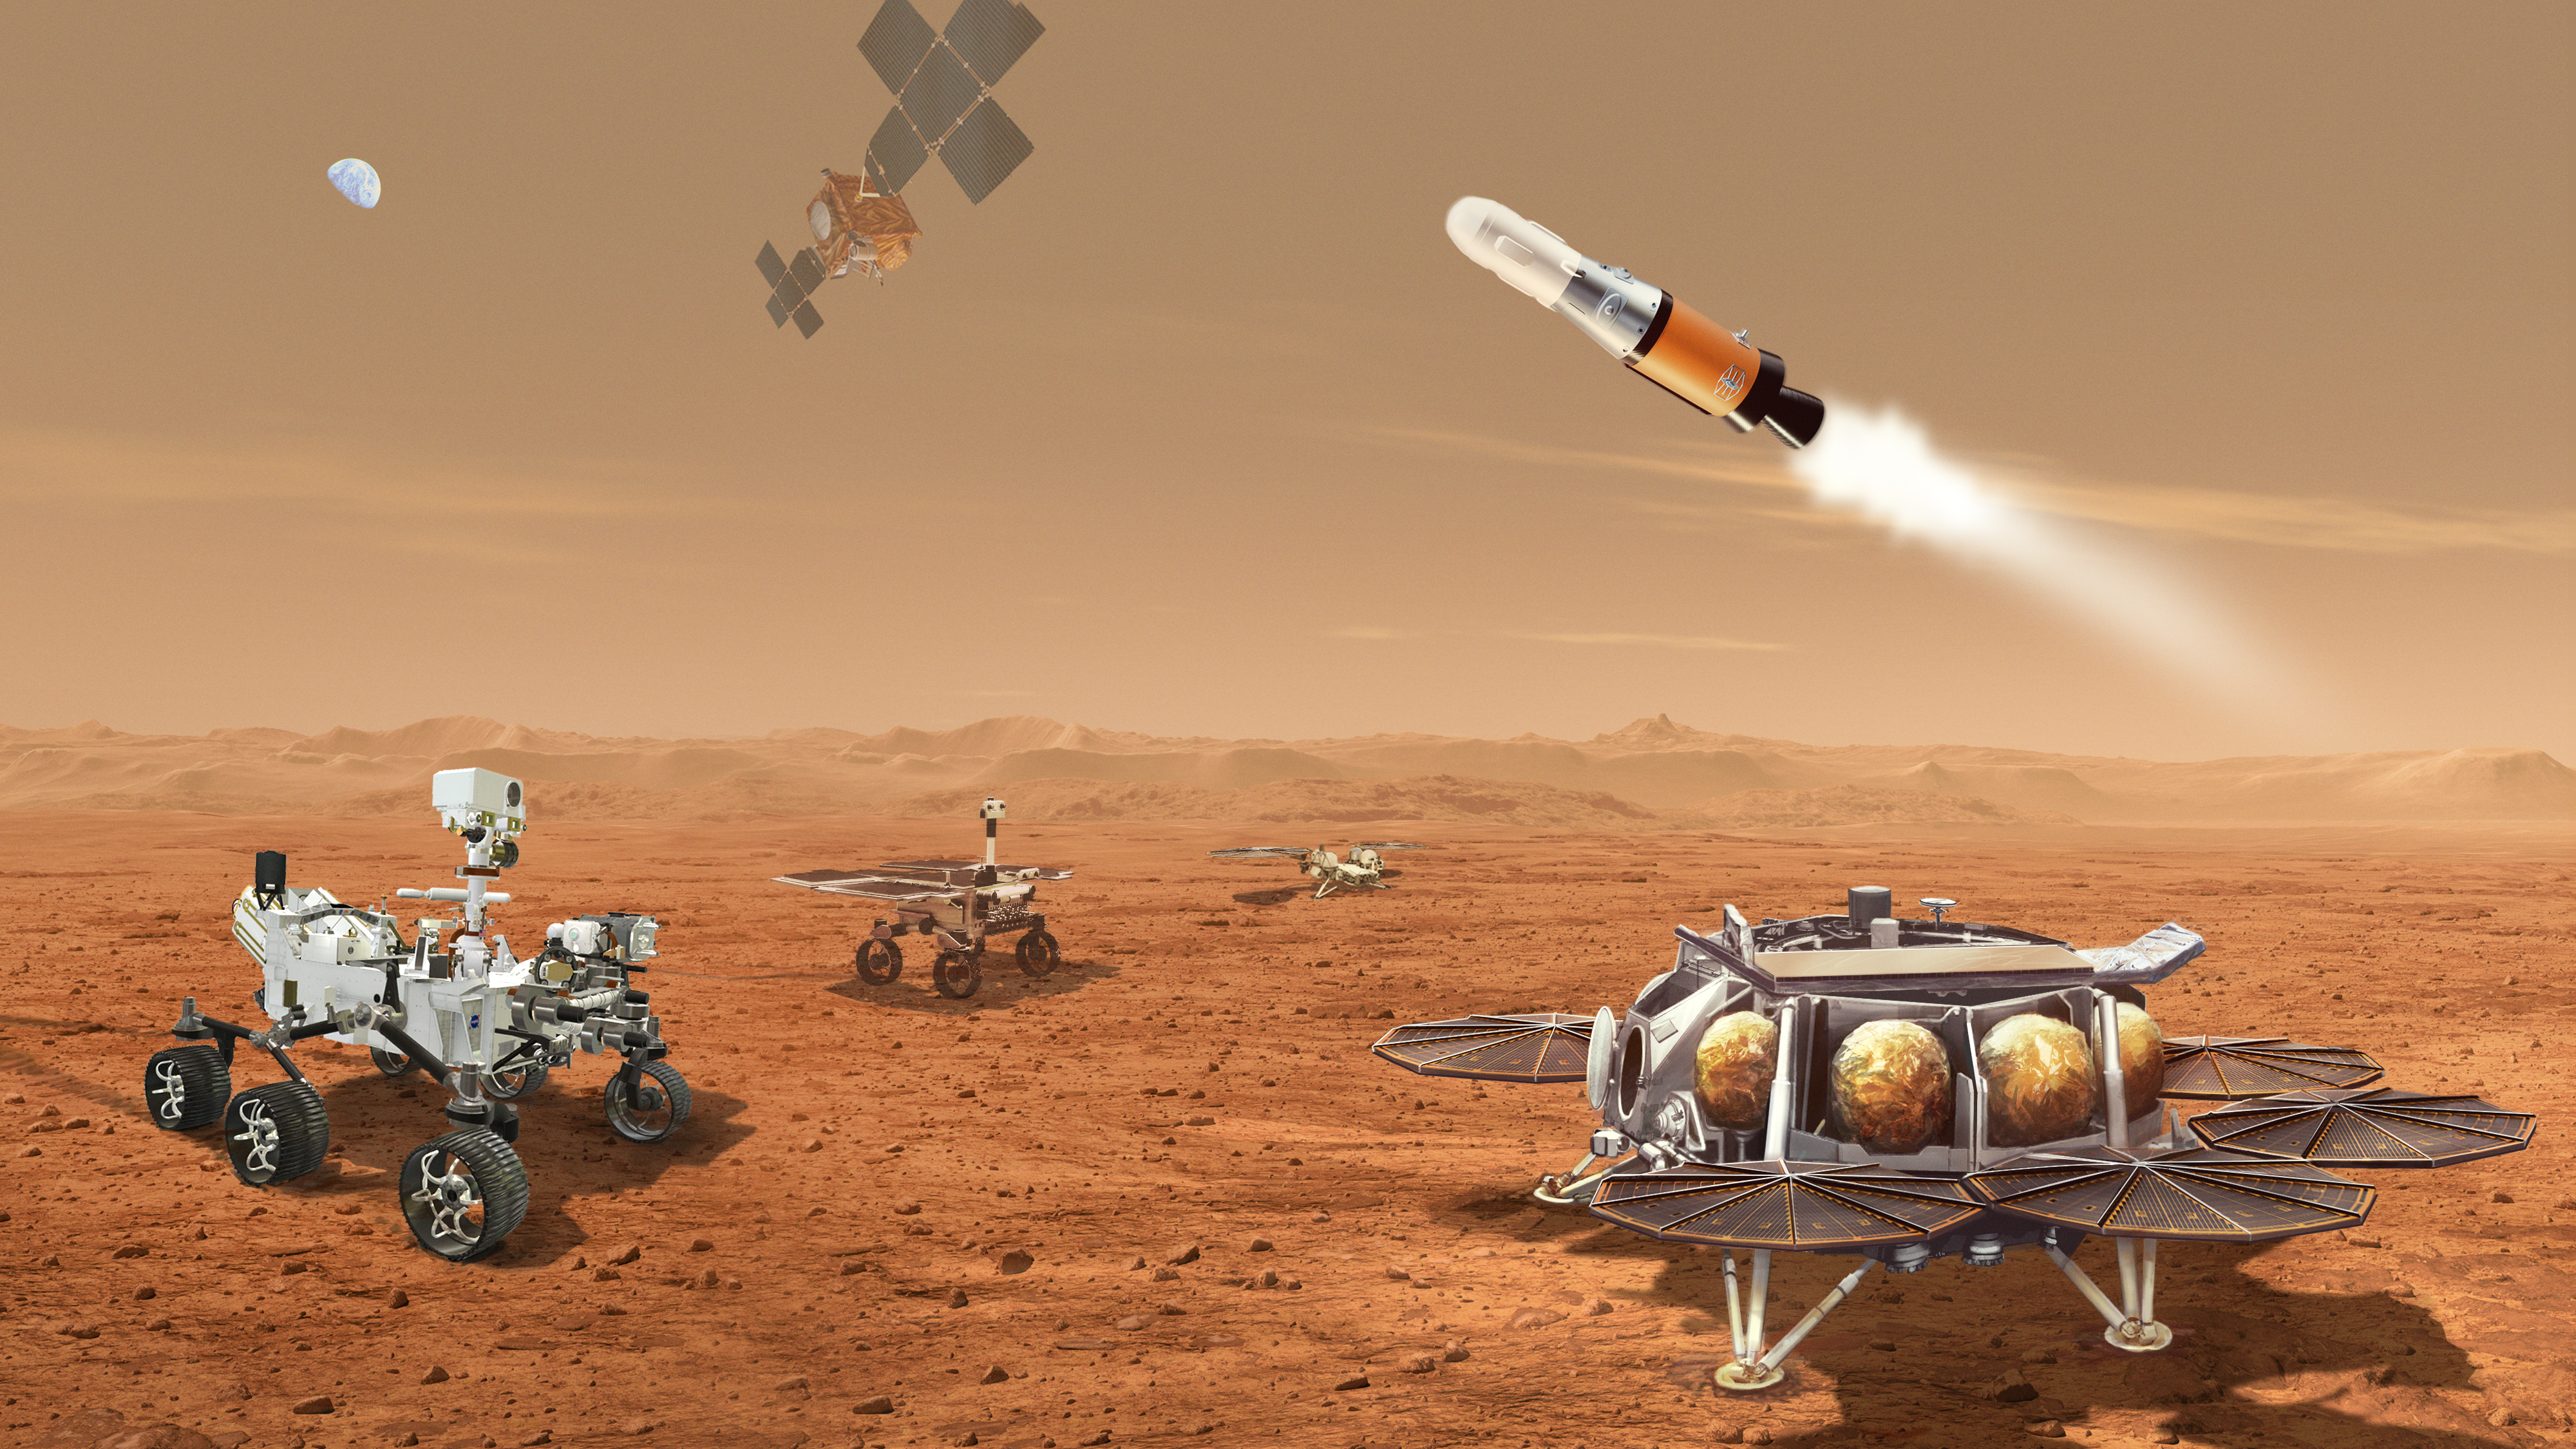

Mars Sample Return Concept Illustration

This illustration shows a concept for multiple robots that would team up to ferry to Earth samples collected from the Mars surface by NASA’s Mars Perseverance rover.

NASA and ESA (European Space Agency) are developing concepts for the Mars Sample Return program designed to retrieve the samples of Martian rocks and soil being collected and stored in sealed tubes by Perseverance. In the future, the samples would be returned to Earth for detailed laboratory analysis.

The current concept envisions delivering a Mars lander near Jezero Crater, where Perseverance (far left) is caching, or collecting, samples. A NASA-provided Sample Retrieval Lander (far right) would carry a NASA rocket (the Mars Ascent Vehicle), and a second lander, pictured in the background, would carry ESA’s Sample Fetch Rover (center), which is a little smaller than a golf cart. The fetch rover would gather the cached samples left on the surface by Perseverance and transport them to the Sample Retrieval Lander, where they would then be transferred onto the Mars Ascent Vehicle. Perseverance could also deliver additional samples directly to the lander. The Mars Ascent Vehicle would launch a container with the samples inside into orbit. Waiting in Mars orbit would be an ESA-provided Earth Return Obiter, which would rendezvous with and capture the orbiting sample container using a NASA-provided Capture, Containment, and Return System. This system would capture and orient the container, then prepare it for return to Earth inside the Earth Entry System.

Credit: NASA/ESA/JPL-Caltech